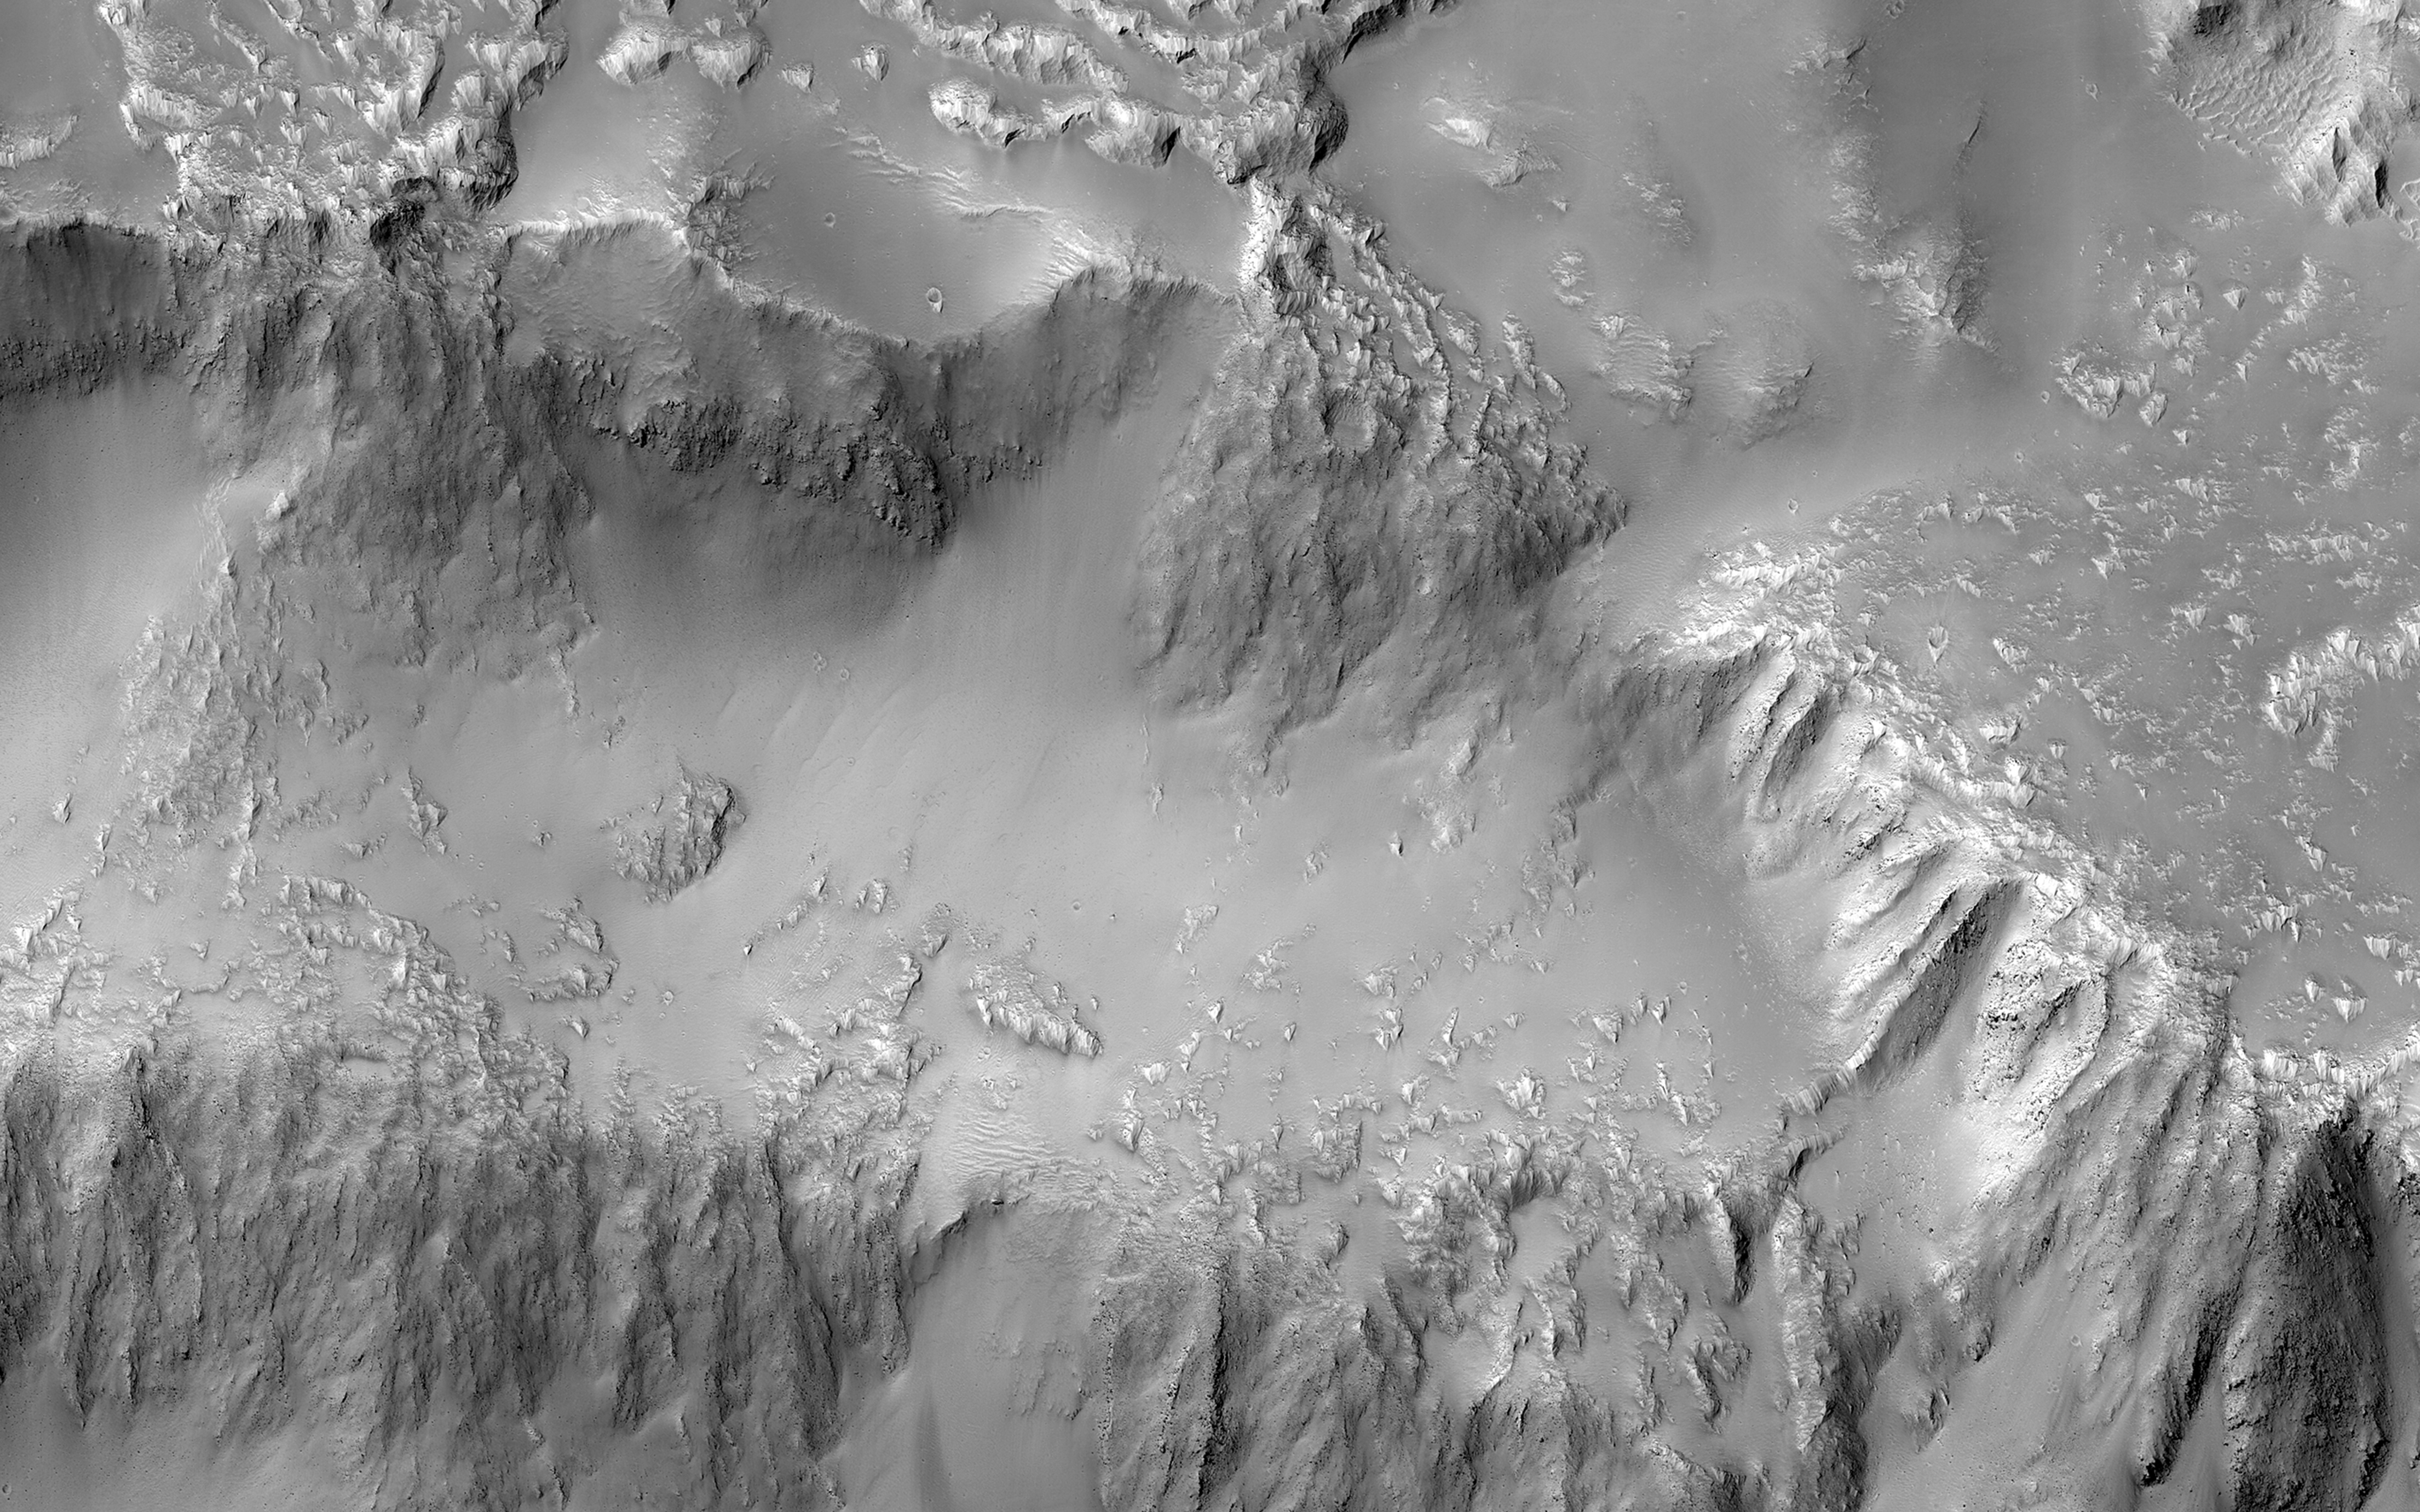

The Niagara Falls of Mars

Various researchers are often pre-occupied with the quest for flowing water on Mars. However, this image from NASA’s Mars Reconnaissance Orbiter (MRO), shows one of the many examples from Mars where lava (when it was molten) behaved in a similar fashion to liquid water.

In a 3D image from MRO’s Context Camera, the northern rim of a 30-kilometer diameter crater situated in the western part of the Tharsis volcanic province is shown. (See the HiRISE 3D image as well.) The image shows that a lava flow coming from the north-northeast surrounded the crater rim, and rose to such levels that it breached the crater rim at four locations to produce spectacular multi-level lava falls (one in the northwest and three in the north). These lava “falls” cascaded down the wall and terraces of the crater to produce a quasi-circular flow deposit. It seems that the flows were insufficient to fill or even cover the pre-existing deposits of the crater floor. This is evidenced by the darker-toned lavas that overlie the older, and possibly dustier, lighter-toned deposits on the crater floor.

This image covers the three falls in the north-central region of the crater wall. The lava flows and falls are distinct as they are rougher than the original features that are smooth and knobby. In a close-up image the rough-textured lava flow to the north has breached the crater wall at a narrow point, where it then cascades downwards, fanning out and draping the steeper slopes of the wall in the process.

This is a stereo pair with ESP_050472_1585.

The map is projected here at a scale of 50 centimeters (19.7 inches) per pixel. [The original image scale is 54.5 centimeters (21.5 inches) per pixel (with 2 x 2 binning); objects on the order of 164 centimeters (64.6 inches) across are resolved.] North is up.

The University of Arizona, Tucson, operates HiRISE, which was built by Ball Aerospace & Technologies Corp., Boulder, Colo. NASA’s Jet Propulsion Laboratory, a division of Caltech in Pasadena, California, manages the Mars Reconnaissance Orbiter Project for NASA’s Science Mission Directorate, Washington.

Credit: NASA/JPL-Caltech/Univ. of Arizona